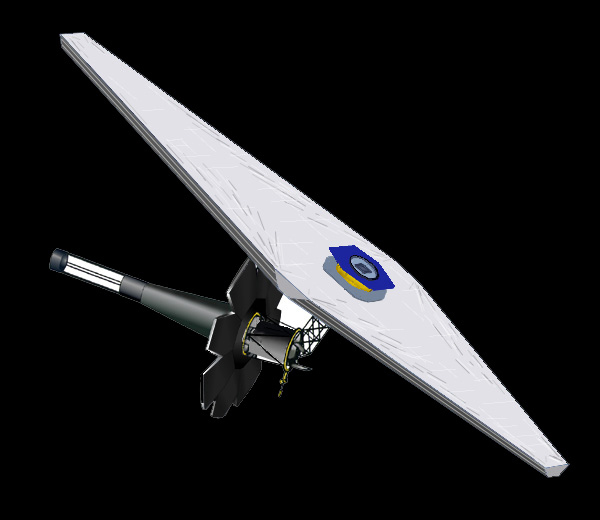

Artist’s Concept of Next Generation Space Telescope

Artist’s concept of Next Generation Space Telescope from December, 2002.

Credit: NASA/JPL